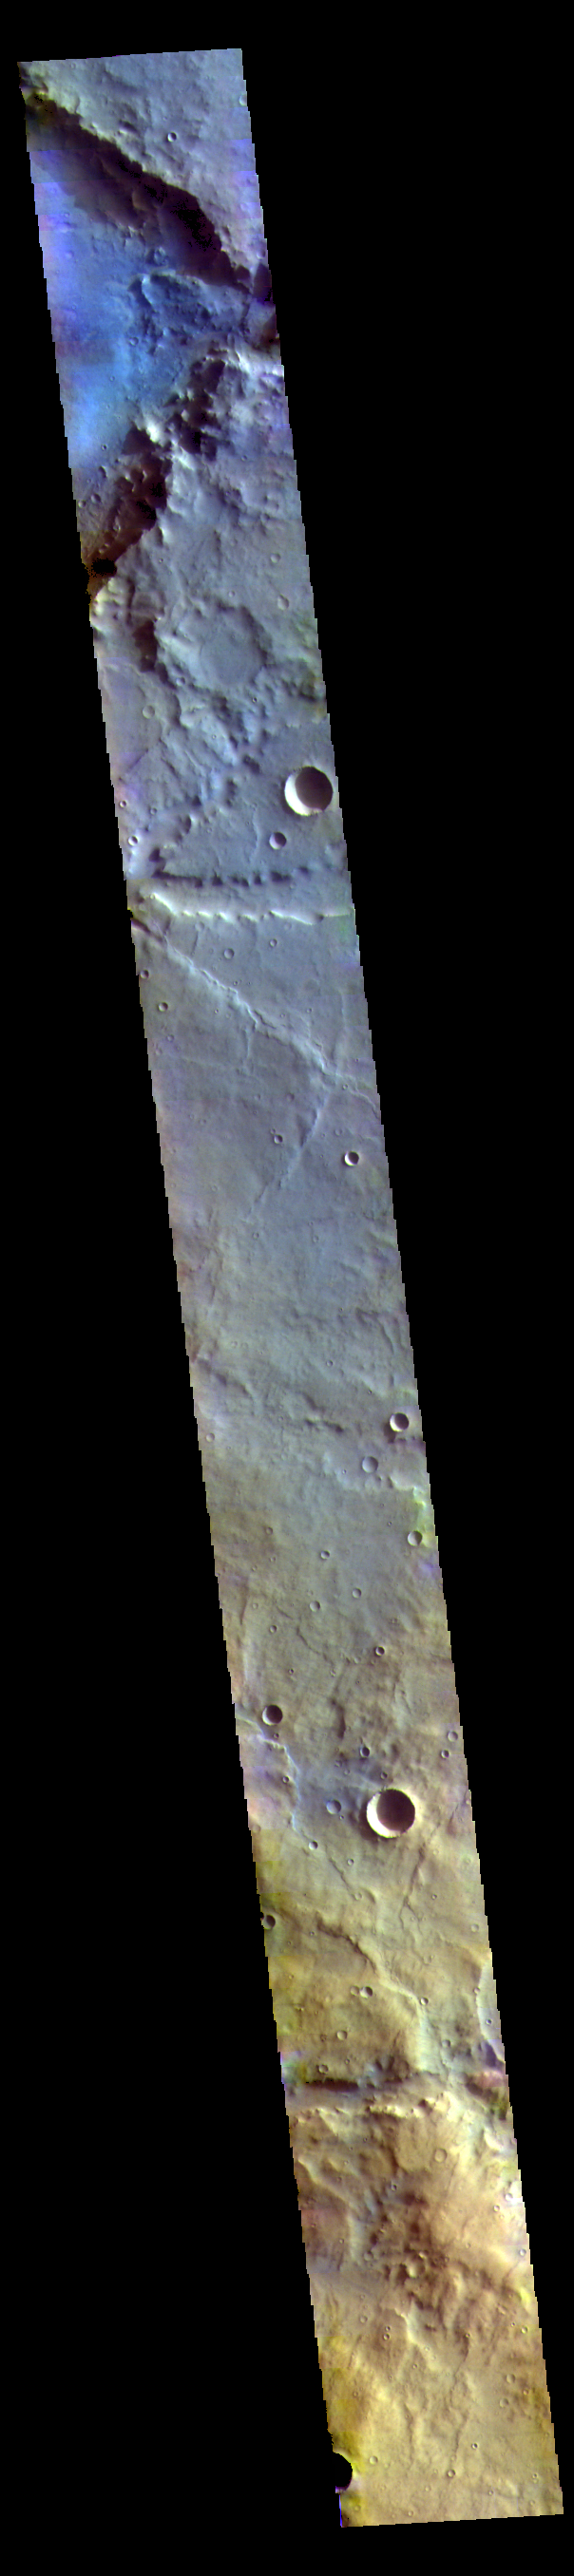

Noachis Terra – False Color

This image is located in northern Noachis Terra. Evros Vallis is located just below the large crater at the top of the image.

The THEMIS VIS camera contains 5 filters. The data from different filters can be combined in multiple ways to create a false color image. These false color images may reveal subtle variations of the surface not easily identified in a single band image.

Credit: NASA/JPL-Caltech/ASU